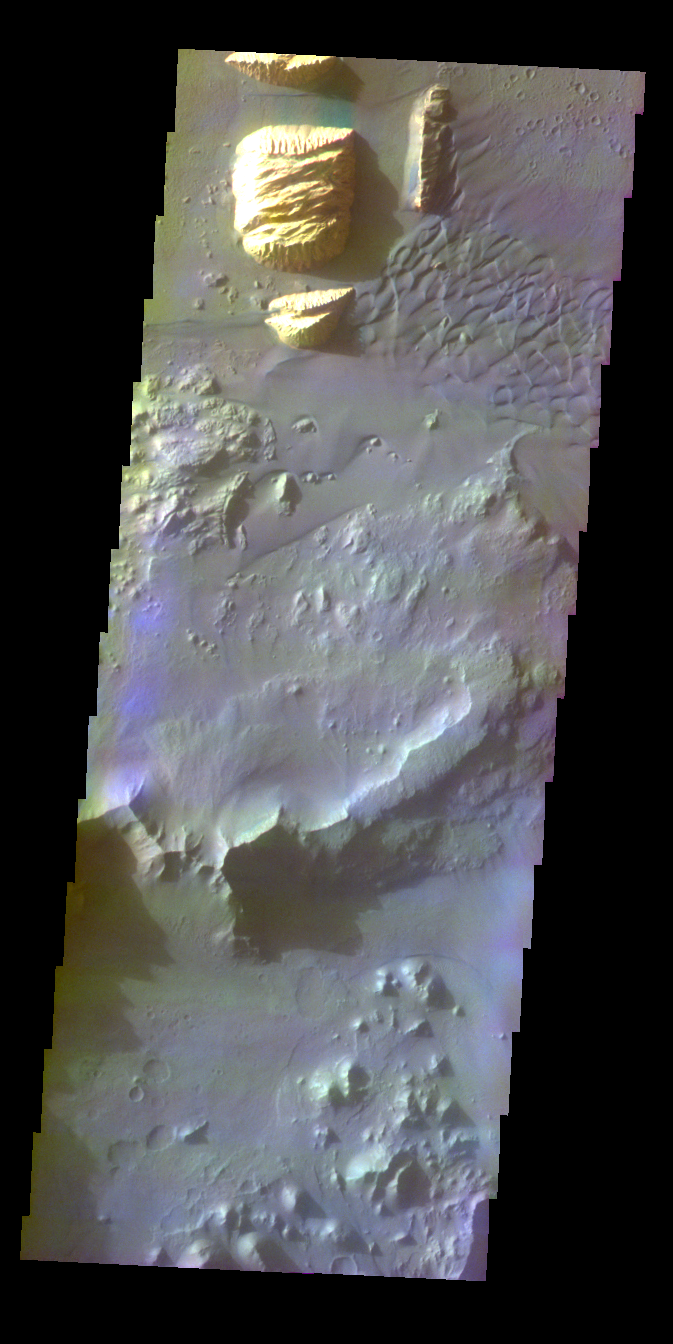

Ganges Chasma

This image was collected December 8, 2002 during southern winter season. The local time at the image location was about 4:45 pm. The image shows an area of the floor of Ganges Chasma and shows dark dunes and brighter wind sculpted hills of unknown origin.

Image information: VIS instrument. Latitude -8.7N, Longitude 313.3E (46.7 West). 38 meter/pixel resolution.

The THEMIS VIS camera is capable of capturing color images of the martian surface using its five different color filters. In this mode of operation, the spatial resolution and coverage of the image must be reduced to accommodate the additional data volume produced from the use of multiple filters. To make a color image, three of the five filter images (each in grayscale) are selected. Each is contrast enhanced and then converted to a red, green, or blue intensity image. These three images are then combined to produce a full color, single image. Because the THEMIS color filters don’t span the full range of colors seen by the human eye, a color THEMIS image does not represent true color. Also, because each single-filter image is contrast enhanced before inclusion in the three-color image, the apparent color variation of the scene is exaggerated. Nevertheless, the color variation that does appear is representative of some change in color, however subtle, in the actual scene. Note that the long edges of THEMIS color images typically contain color artifacts that do not represent surface variation.

Note: this THEMIS visual image has not been radiometrically nor geometrically calibrated for this preliminary release. An empirical correction has been performed to remove instrumental effects. A linear shift has been applied in the cross-track and down-track direction to approximate spacecraft and planetary motion. Fully calibrated and geometrically projected images will be released through the Planetary Data System in accordance with Project policies at a later time.

NASA’s Jet Propulsion Laboratory manages the 2001 Mars Odyssey mission for NASA’s Office of Space Science, Washington, D.C. The Thermal Emission Imaging System (THEMIS) was developed by Arizona State University, Tempe, in collaboration with Raytheon Santa Barbara Remote Sensing. The THEMIS investigation is led by Dr. Philip Christensen at Arizona State University. Lockheed Martin Astronautics, Denver, is the prime contractor for the Odyssey project, and developed and built the orbiter. Mission operations are conducted jointly from Lockheed Martin and from JPL, a division of the California Institute of Technology in Pasadena.

Credit: NASA/JPL/ASU